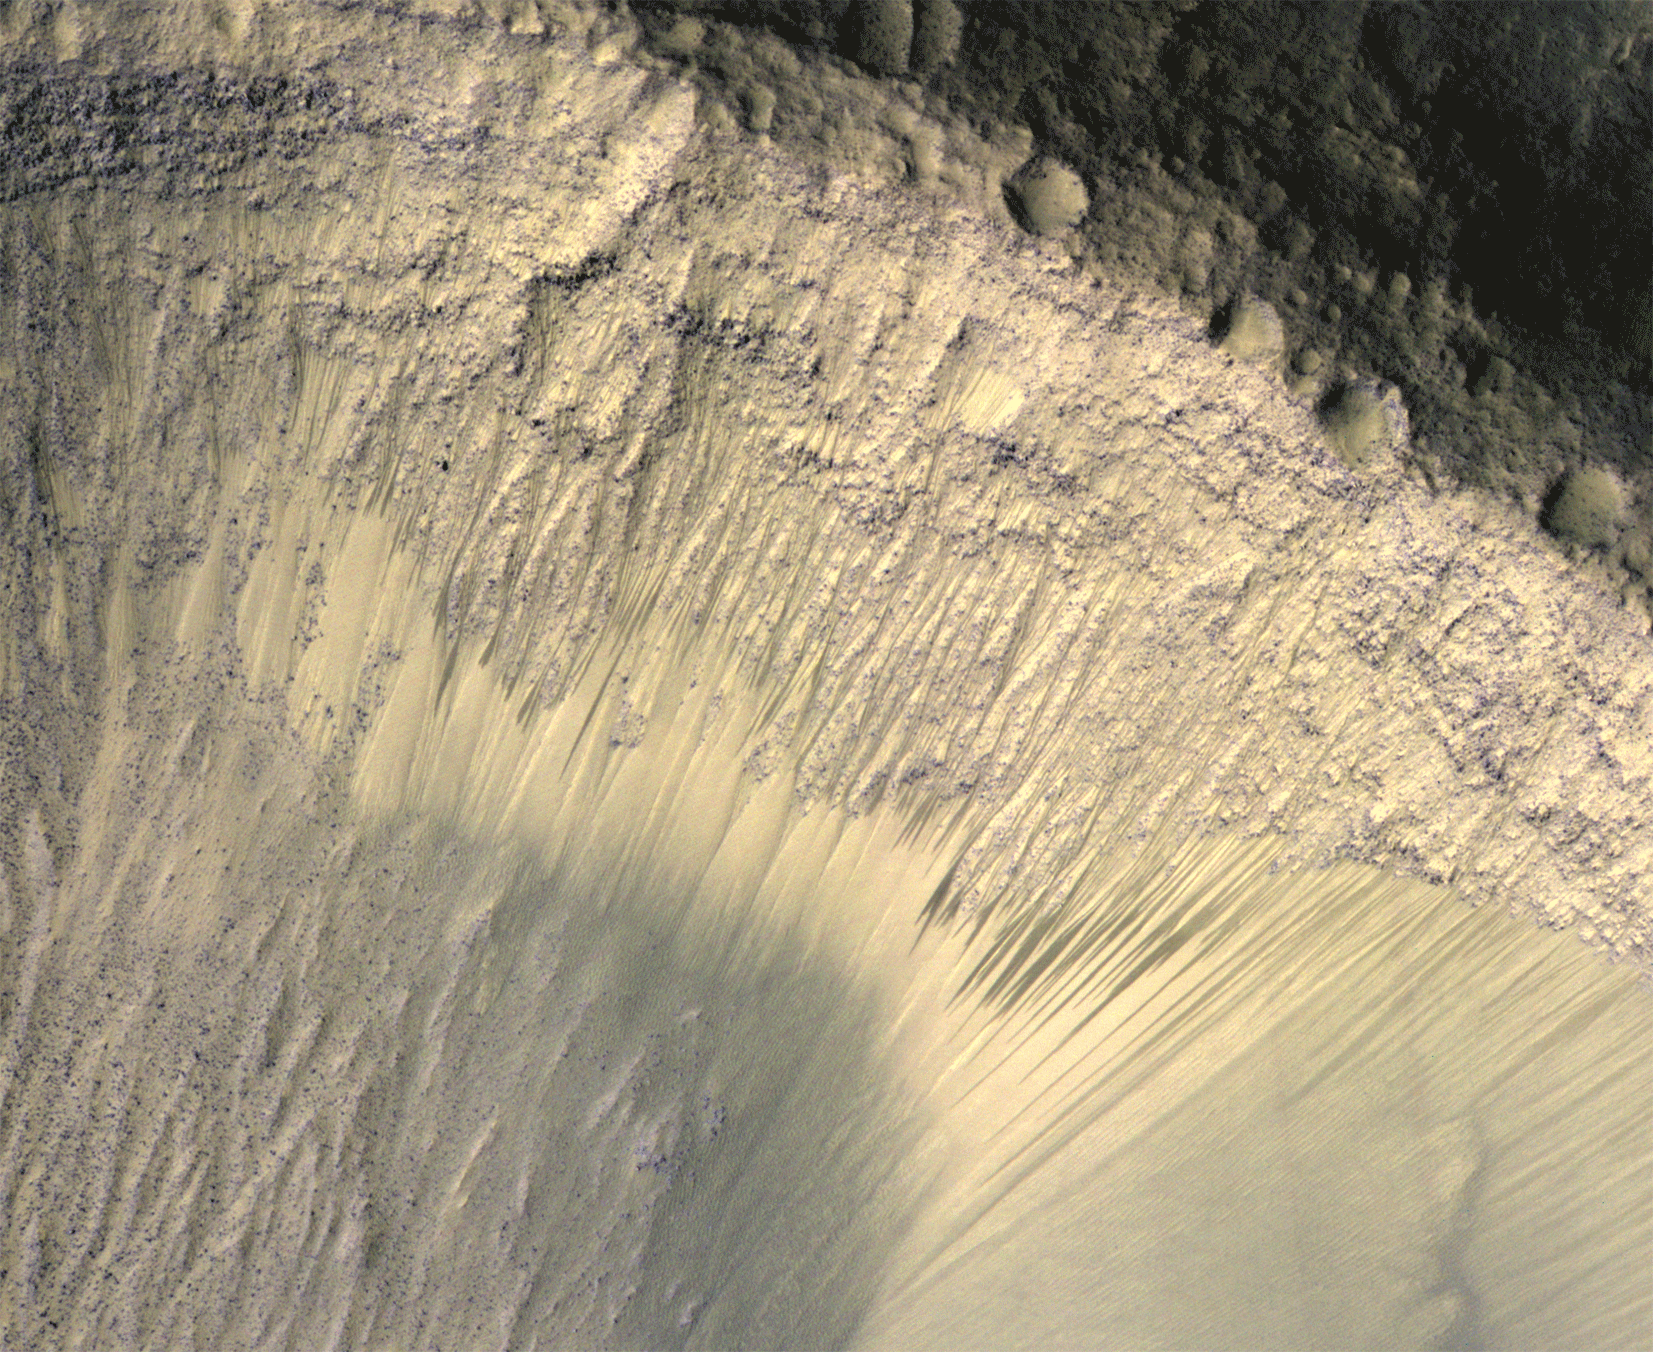

Seasonal Changes in Dark Marks on an Equatorial Martian Slope

These images from the High Resolution Imaging Science Experiment (HiRISE) camera on NASA’s Mars Reconnaissance Orbiter show how the appearance of dark markings on Martian slope changes with the seasons. The marks, called recurrent slope linea, extend down slopes during warmer months and fade away during cooler months. This animation shows the same location at several times of year. The location is in a crater on the floor of Valles Marineris, near the Martian equator.

HiRISE is one of six instruments on NASA’s Mars Reconnaissance Orbiter. The University of Arizona, Tucson, operates the orbiter’s HiRISE camera, which was built by Ball Aerospace & Technologies Corp., Boulder, Colo. NASA’s Jet Propulsion Laboratory, a division of the California Institute of Technology in Pasadena, manages the Mars Reconnaissance Orbiter Project for the NASA Science Mission Directorate, Washington.

Credit: NASA/JPL-Caltech/Univ. of Arizona